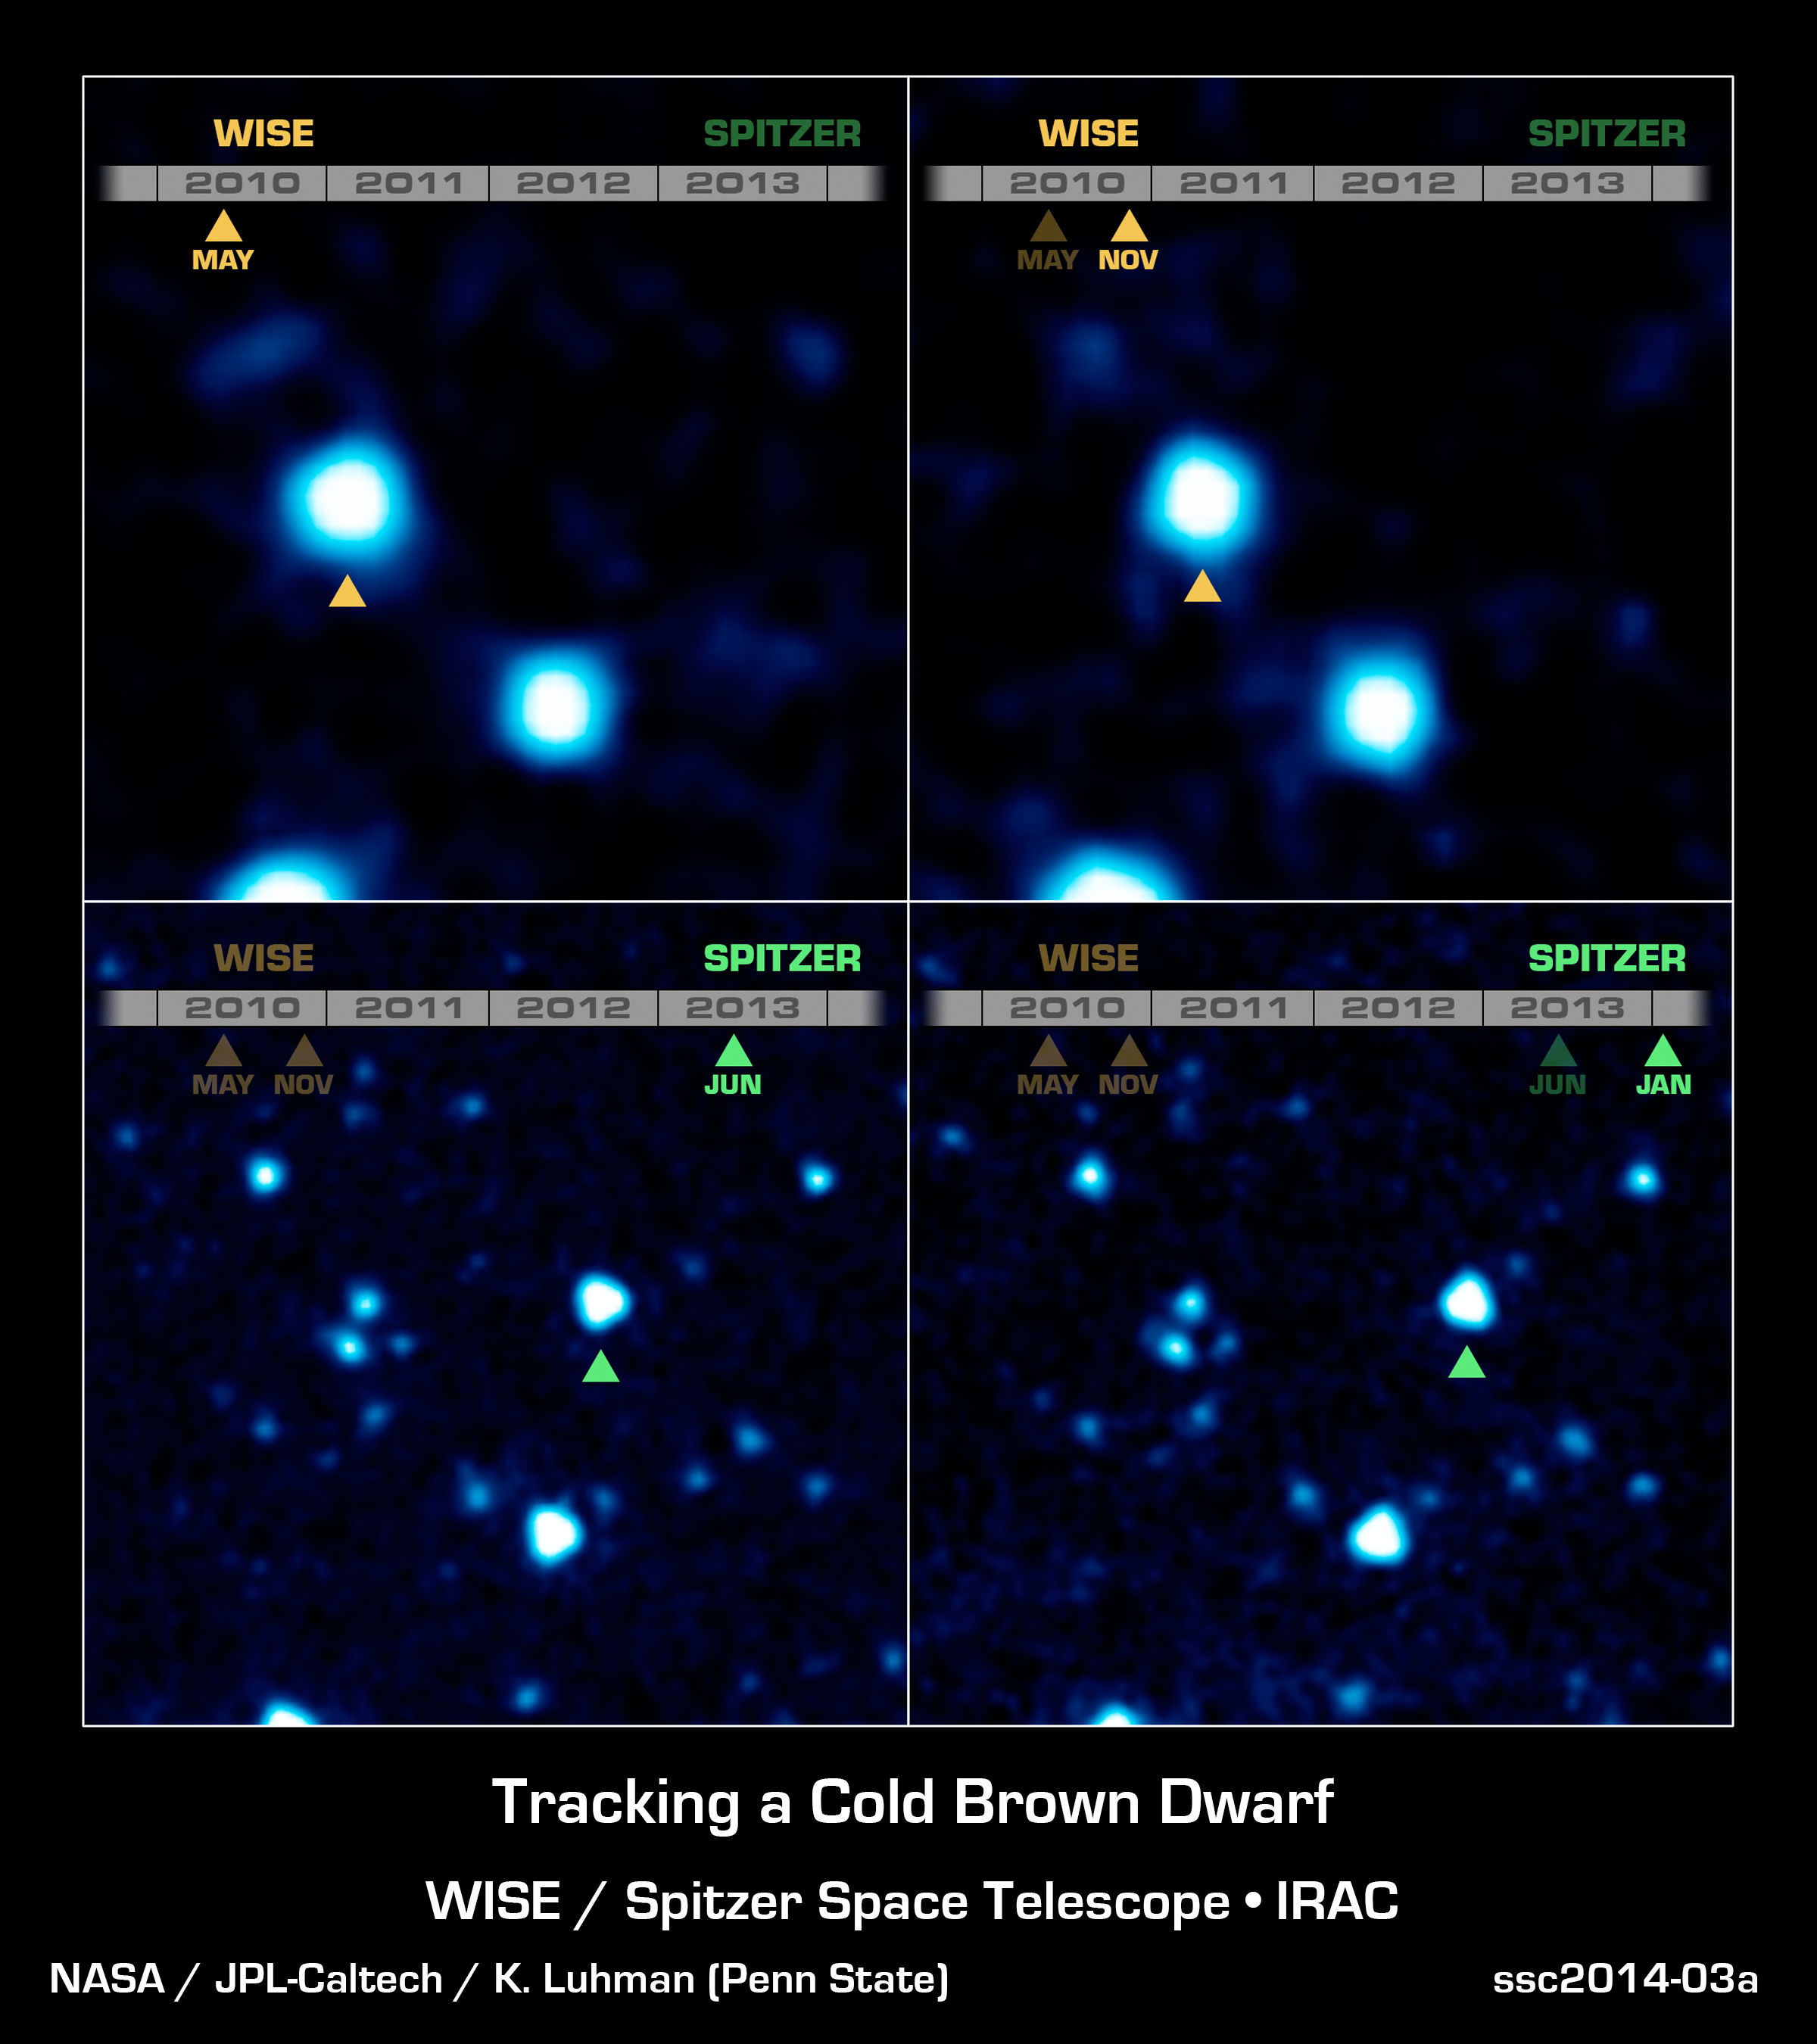

Cold and Quick: a Fast-Moving Brown Dwarf

This 4-panel image shows the coldest brown dwarf yet seen, and the fourth closest system to our sun. Called WISE J085510.83-071442.5, this dim object was discovered through its rapid motion across the sky. It was first seen in two infrared images taken six months apart in 2010 by NASA's Wide-field Infrared Survey Explorer, or WISE (see yellow triangles). Two additional images of the object were taken with NASA's Spitzer Space Telescope in 2013 and 2014 (green triangles). All four images were used to measure the distance to the object -- 7.2 light-years -- using the parallax effect.

The Spitzer data were used to show that the body is as cold as the North Pole (or between minus 54 and 9 degrees Fahrenheit, which is minus 48 to minus 13 degrees Celsius).

Credit: NASA/JPL-Caltech/K. Luhman (Penn State)